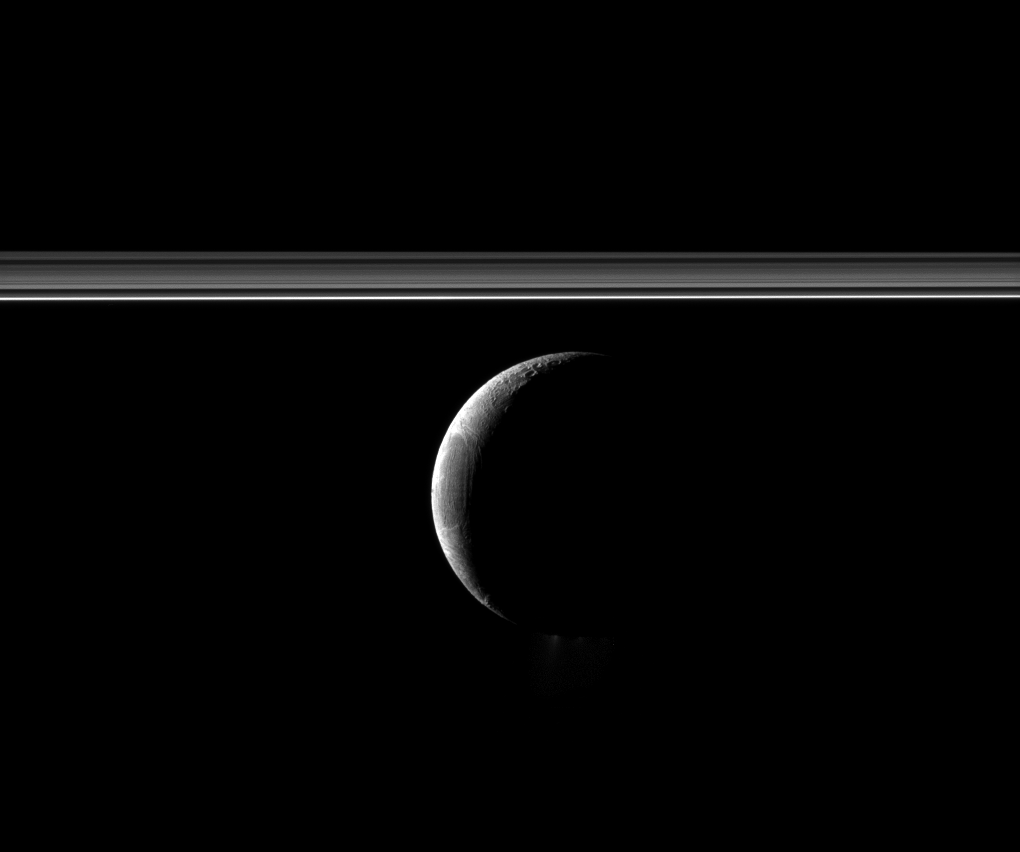

Rings and Enceladus

A crescent Enceladus appears with Saturn’s rings in this Cassini spacecraft view of the moon.

The famed jets of water ice emanating from the south polar region of the moon are faintly visible here. They appear as a small white blur below the dark south pole, down and to the right of the illuminated part of the moon’s surface in the image. The image’s contrast was enhanced to increase the visibility of the jets. See PIA11688 to learn more about the jets.

Lit terrain seen here is on the trailing hemisphere of Enceladus (313 miles, 504 kilometers across). North on Enceladus is up.

This view looks toward the northern, sunlit side of the rings from just above the ringplane.

The image was taken in visible light with the Cassini spacecraft narrow-angle camera on Jan. 4, 2012. The view was obtained at a distance of approximately 181,000 miles (291,000 kilometers) from Enceladus and at a Sun-Enceladus-spacecraft, or phase, angle of 136 degrees. Image scale is 1 mile (2 kilometers) per pixel.

The Cassini-Huygens mission is a cooperative project of NASA, the European Space Agency and the Italian Space Agency. The Jet Propulsion Laboratory, a division of the California Institute of Technology in Pasadena, manages the mission for NASA’s Science Mission Directorate, Washington, D.C. The Cassini orbiter and its two onboard cameras were designed, developed and assembled at JPL. The imaging operations center is based at the Space Science Institute in Boulder, Colo.

Credit: NASA/JPL-Caltech/Space Science Institute